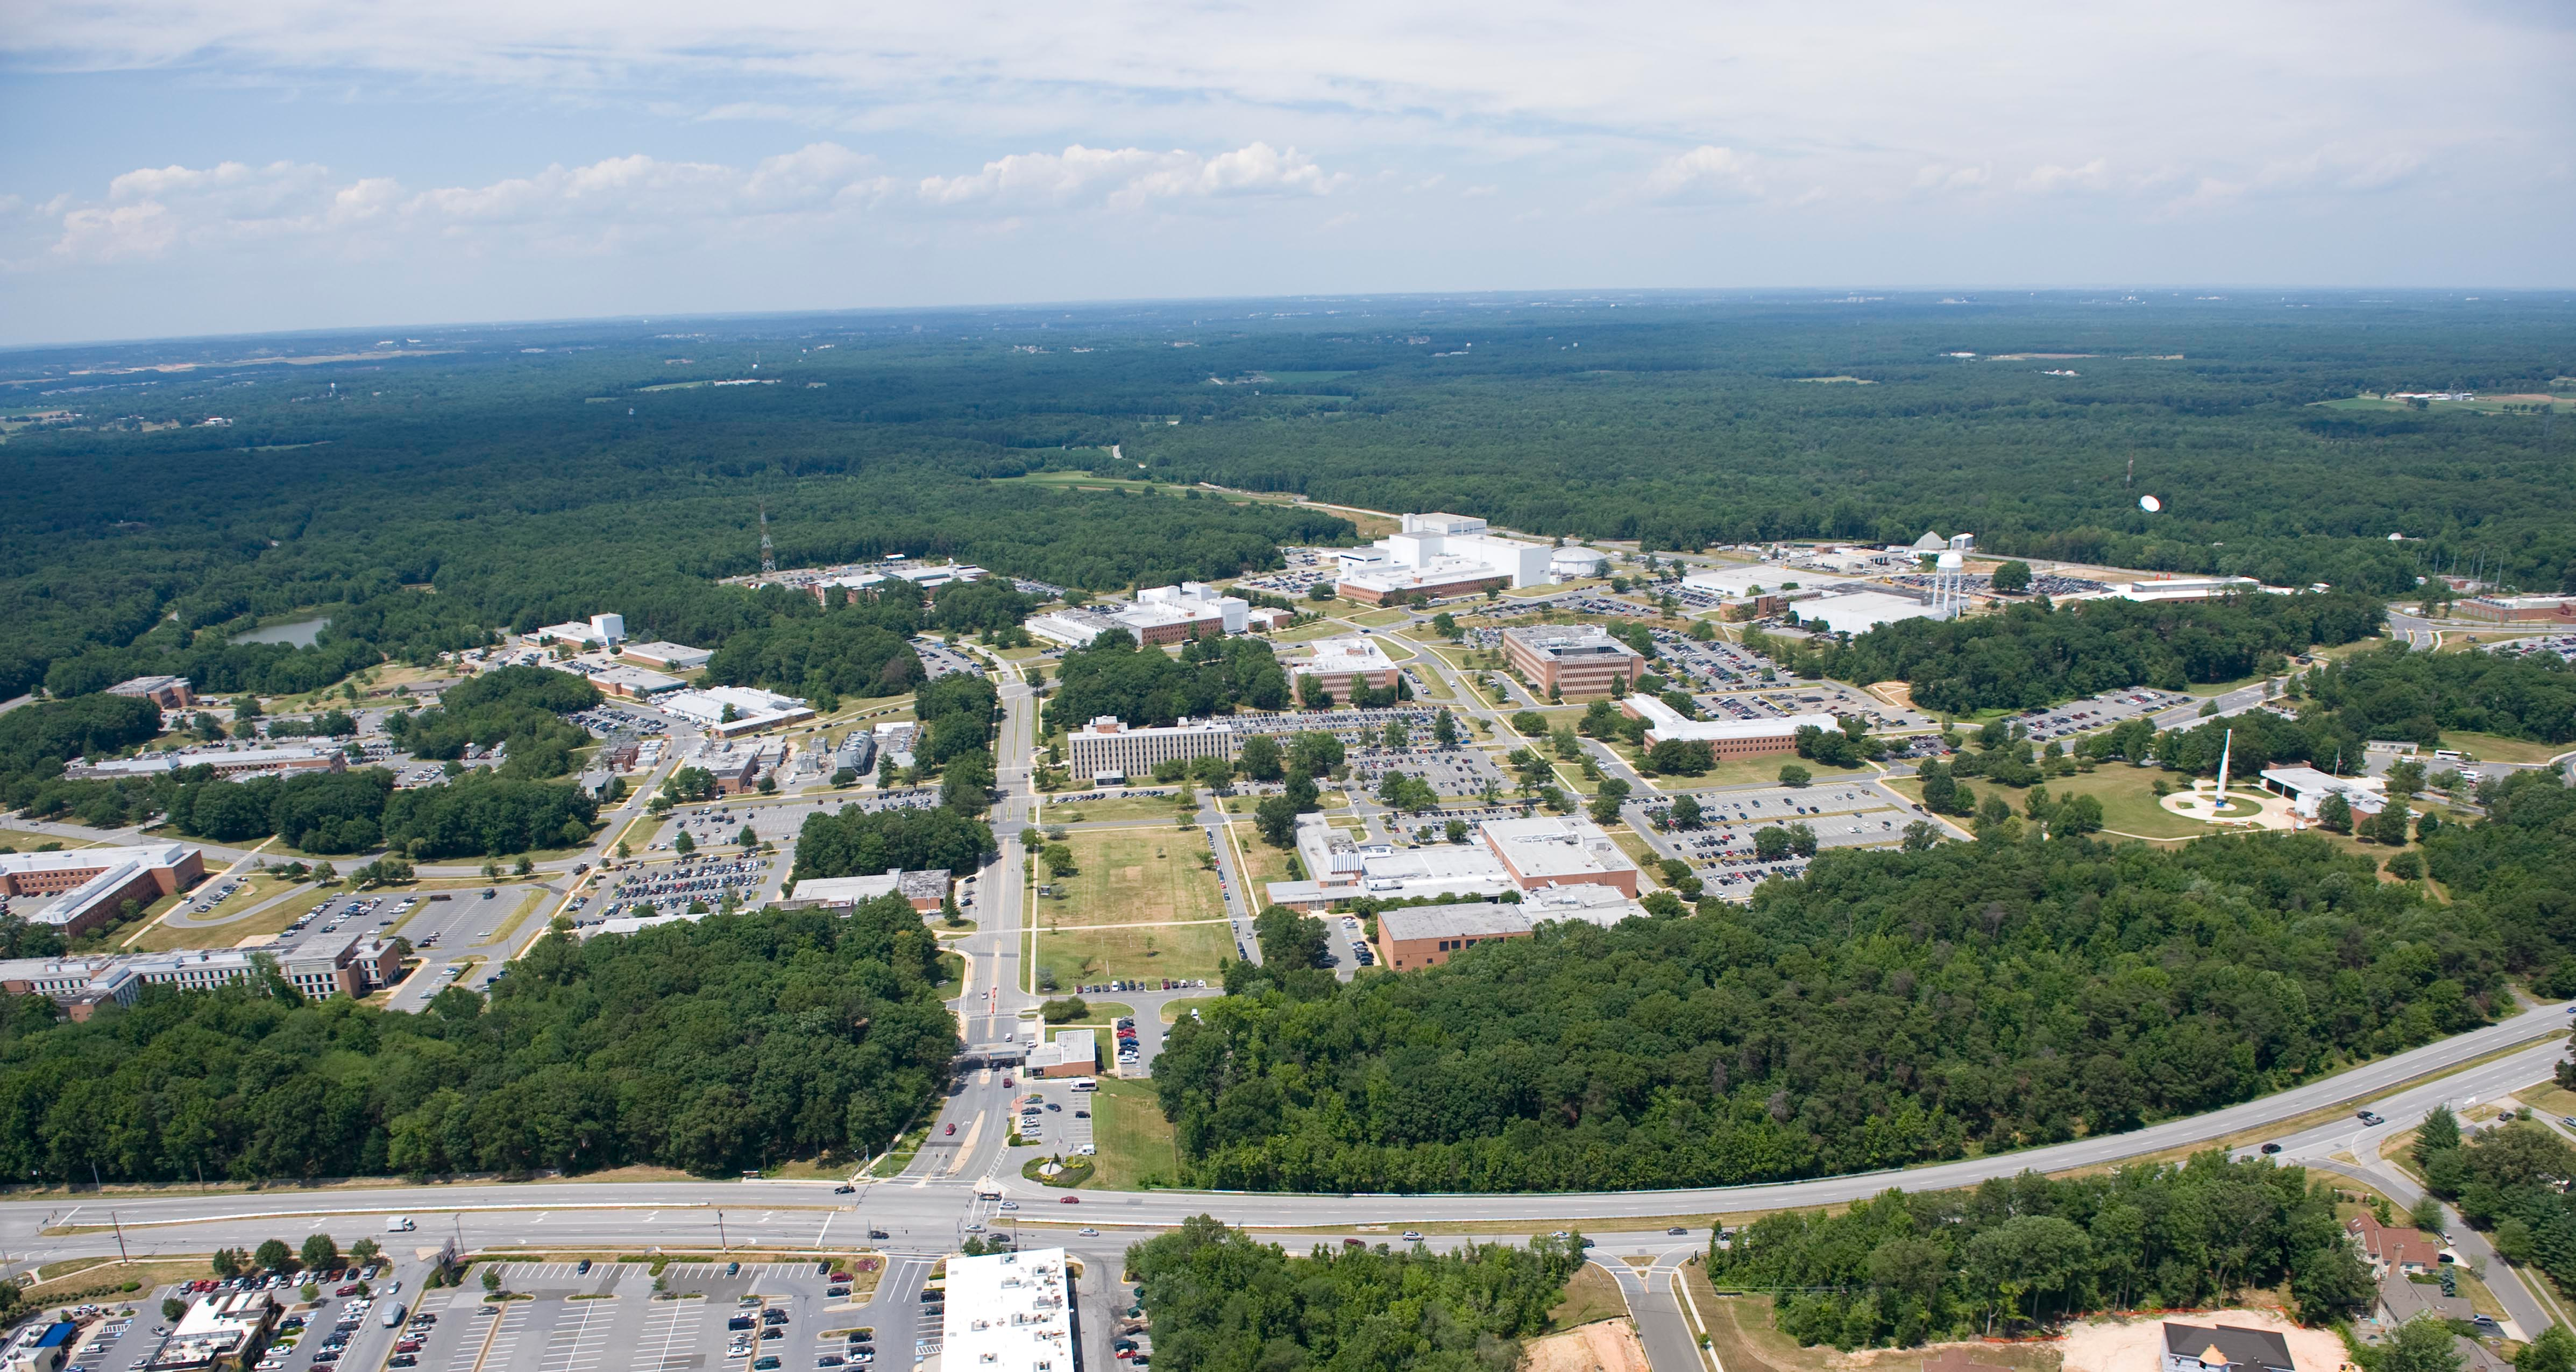

NASA's Goddard Space Flight Center

Aerial view of NASA's Goddard Space Flight Center in Greenbelt, Maryland, in 2010.

Credit: NASA Goddard/Bill Hrybyk